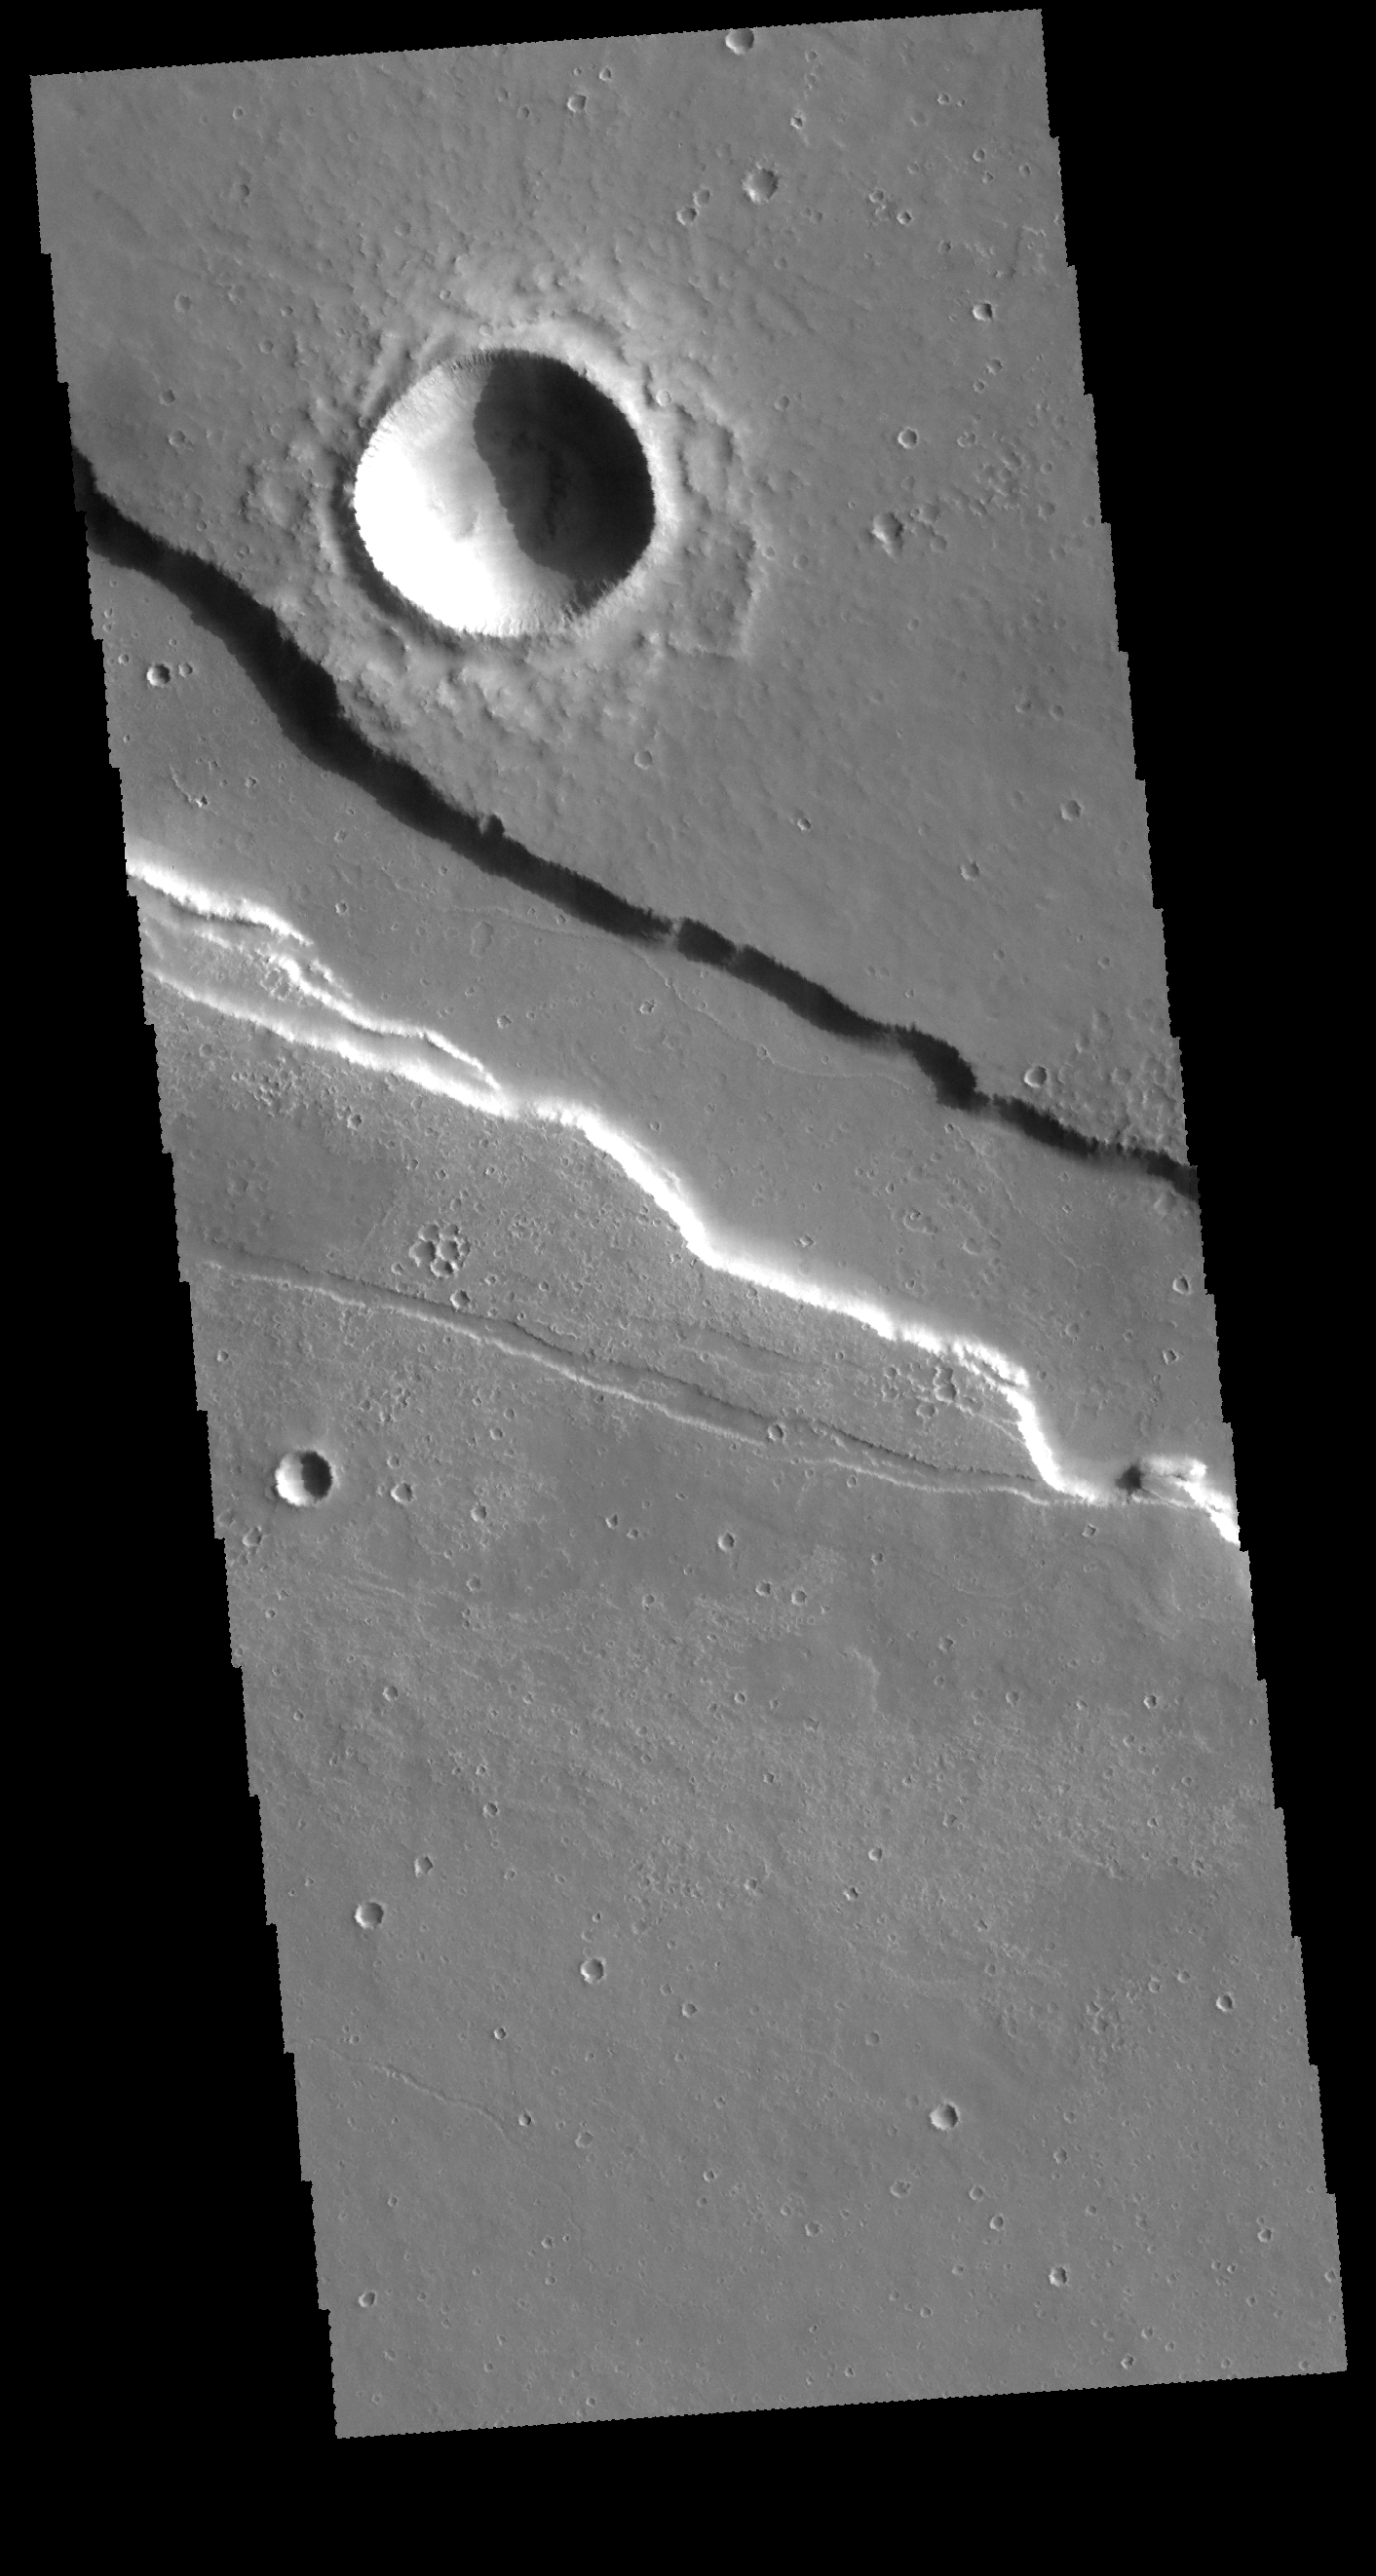

Elysium Fossae

Located east of Elysium Mons, Elysium Fossae is a large tectonic graben. Lava may have flowed in the channel feature.

Credit: NASA/JPL-Caltech/ASU